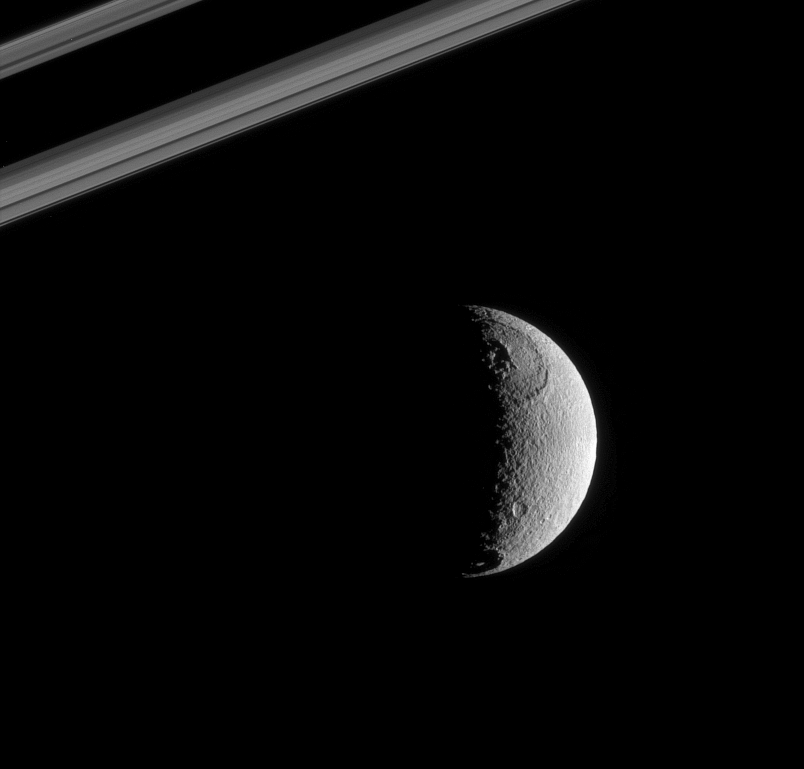

Rough Sphere of Tethys

The Sun’s rays strike the terrains near the terminator on Tethys at low angles, throwing features there into sharp relief. The cluster of peaks at the center of the crater Odysseus (450 kilometers, or 280 miles across) is particularly bold. Melanthius crater is seen here at bottom.

This view shows the anti-Saturn hemisphere on Tethys (1,071 kilometers, or 665 miles across). North is up and rotated 20 degrees to the left. Saturn’s rings cut across the upper left portion of the scene.

The image was taken in visible green light with the Cassini narrow-angle camera on Oct. 13, 2005 at a distance of approximately 646,000 kilometers (401,000 miles) from Tethys and at a Sun-Tethys-spacecraft, or phase, angle of 109 degrees. The image scale is 4 kilometers (2 miles) per pixel.

The Cassini-Huygens mission is a cooperative project of NASA, the European Space Agency and the Italian Space Agency. The Jet Propulsion Laboratory, a division of the California Institute of Technology in Pasadena, manages the mission for NASA’s Science Mission Directorate, Washington, D.C. The Cassini orbiter and its two onboard cameras were designed, developed and assembled at JPL. The imaging operations center is based at the Space Science Institute in Boulder, Colo.

Credit: NASA/JPL/Space Science Institute